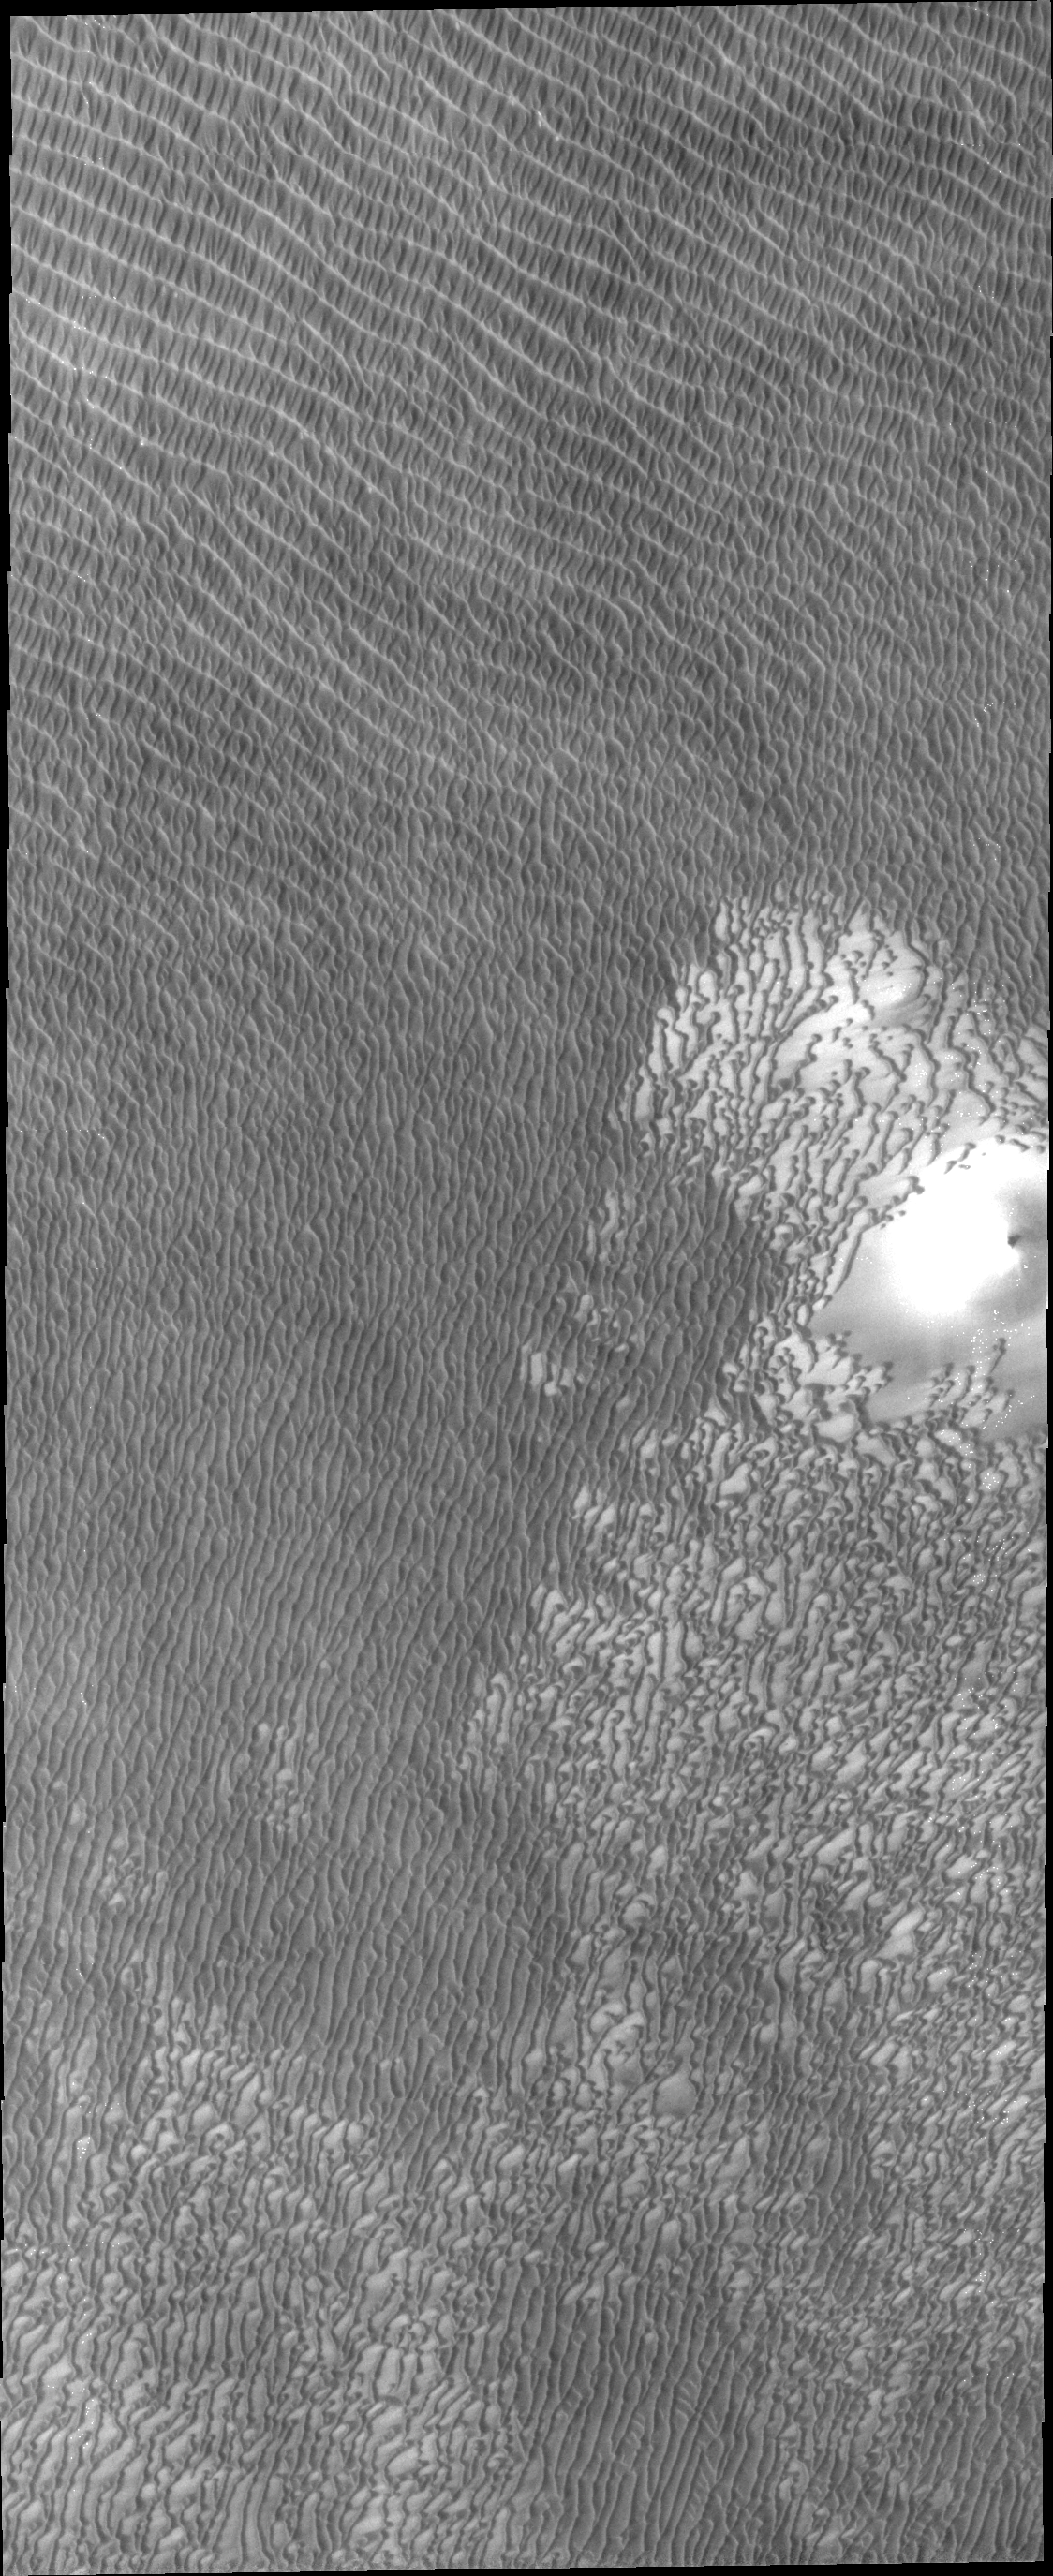

North Polar Dunes

Regions of densely coalesced dunes are common around the North Polar cap of Mars.

Credit: NASA/JPL/ASU